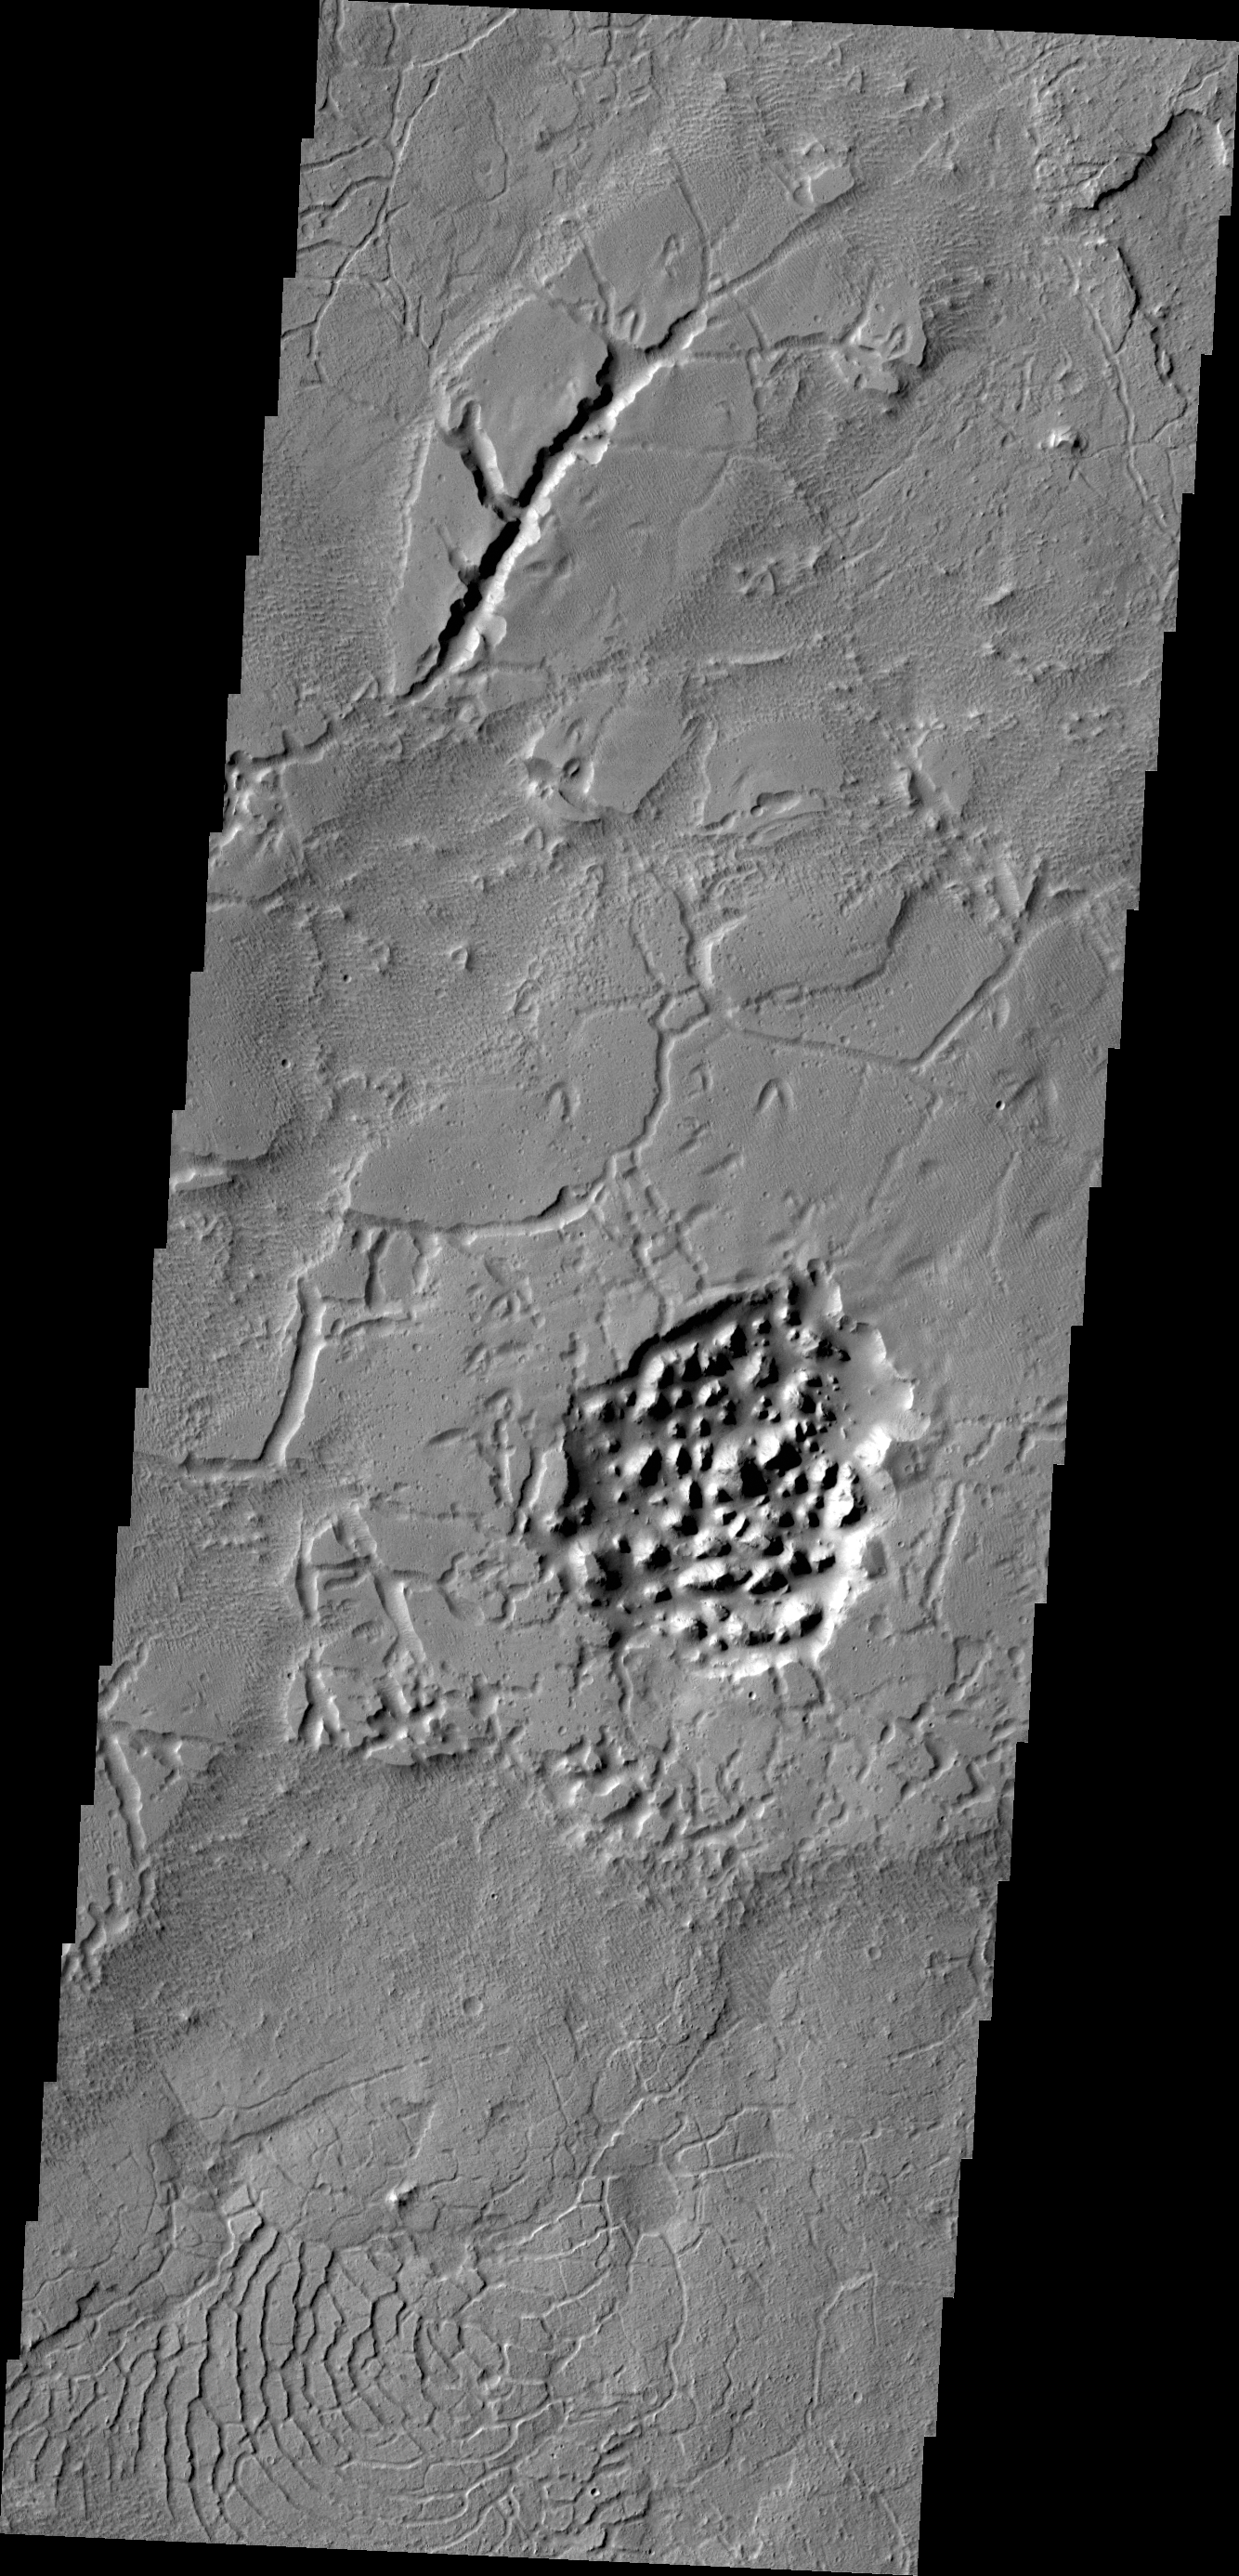

Avernus Topography

The Avernus region contains several different surface features. These include tectonic fractures, ridges, hills, and regions of chaos within isolated depressions termed cavi.

Credit: NASA/JPL/ASU